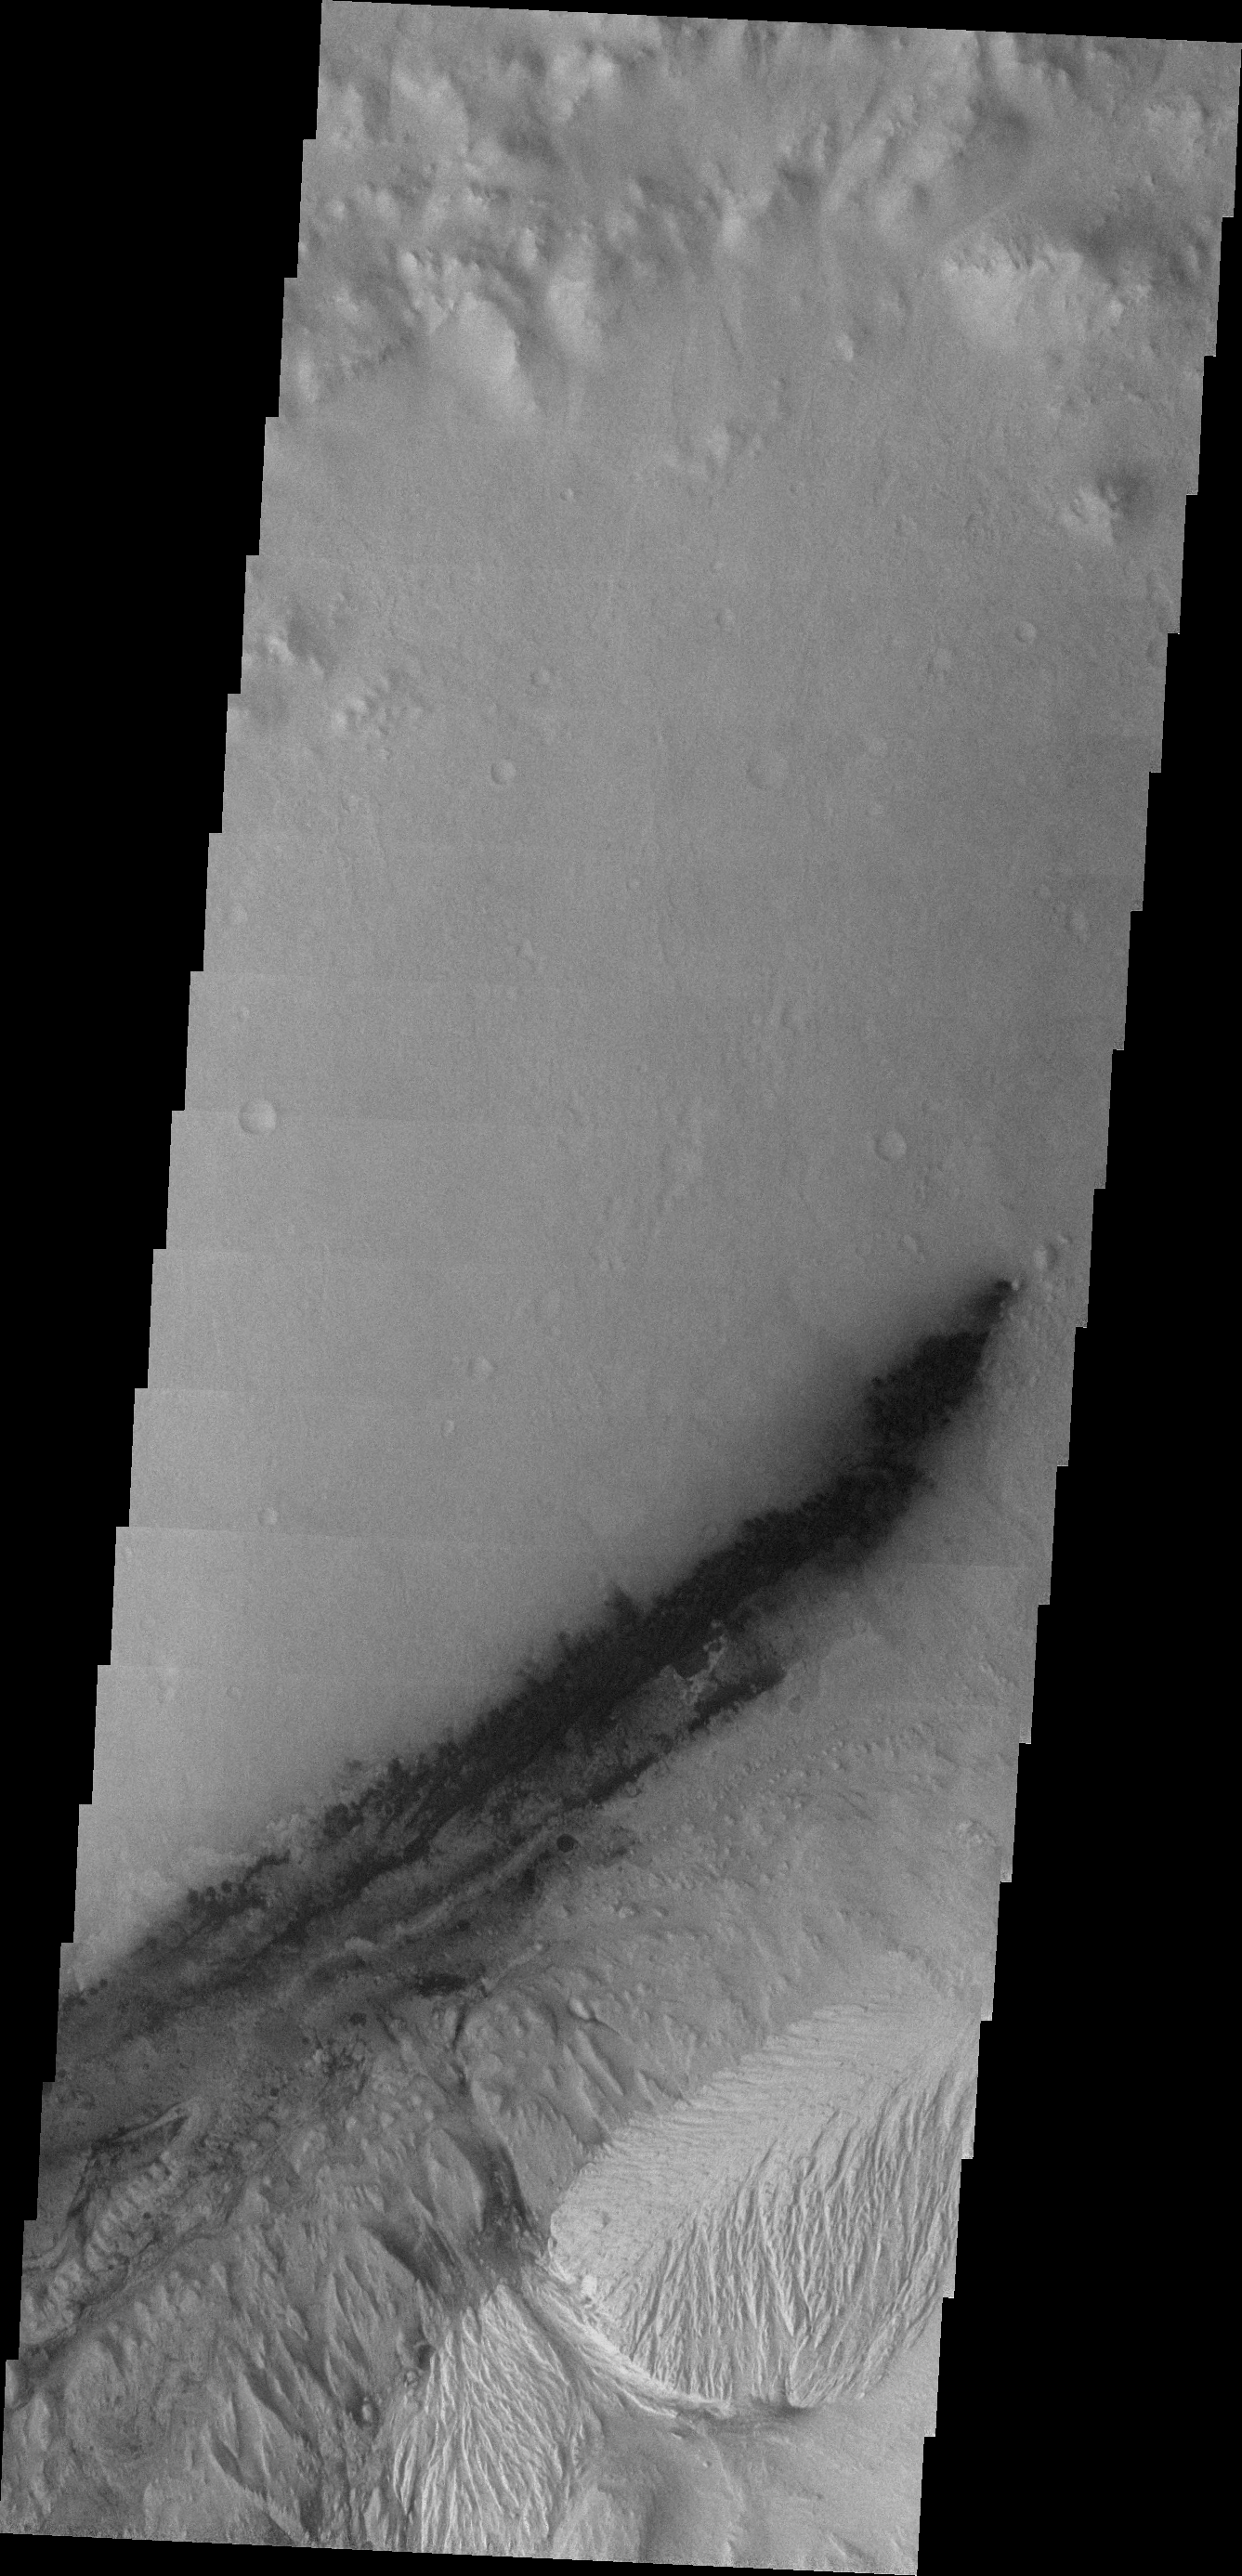

Curiosity Landing Site

During the month of April Mars will be in conjunction relative to the Earth. This means the Sun is in the line-of-sight between Earth and Mars, and communication between the two planets is almost impossible. For conjunction, the rovers and orbiting spacecraft at Mars continue to operate, but do not send the data to Earth. This recorded data will be sent to Earth when Mars moves away from the sun and the line-of-sight between Earth and Mars is reestablished. During conjunction the THEMIS image of the day will be a visual tour of Gale Crater, the location of the newest rover Curiosity. Our first image of Gale Crater contains the landing site of the rover in approximately the center of the image. The dark material is sand in the form of dunes, which the rover will have to navigate through to get to the layered central deposit. The layered deposit is called Mt. Sharp.

Credit: NASA/JPL-Caltech/ASU